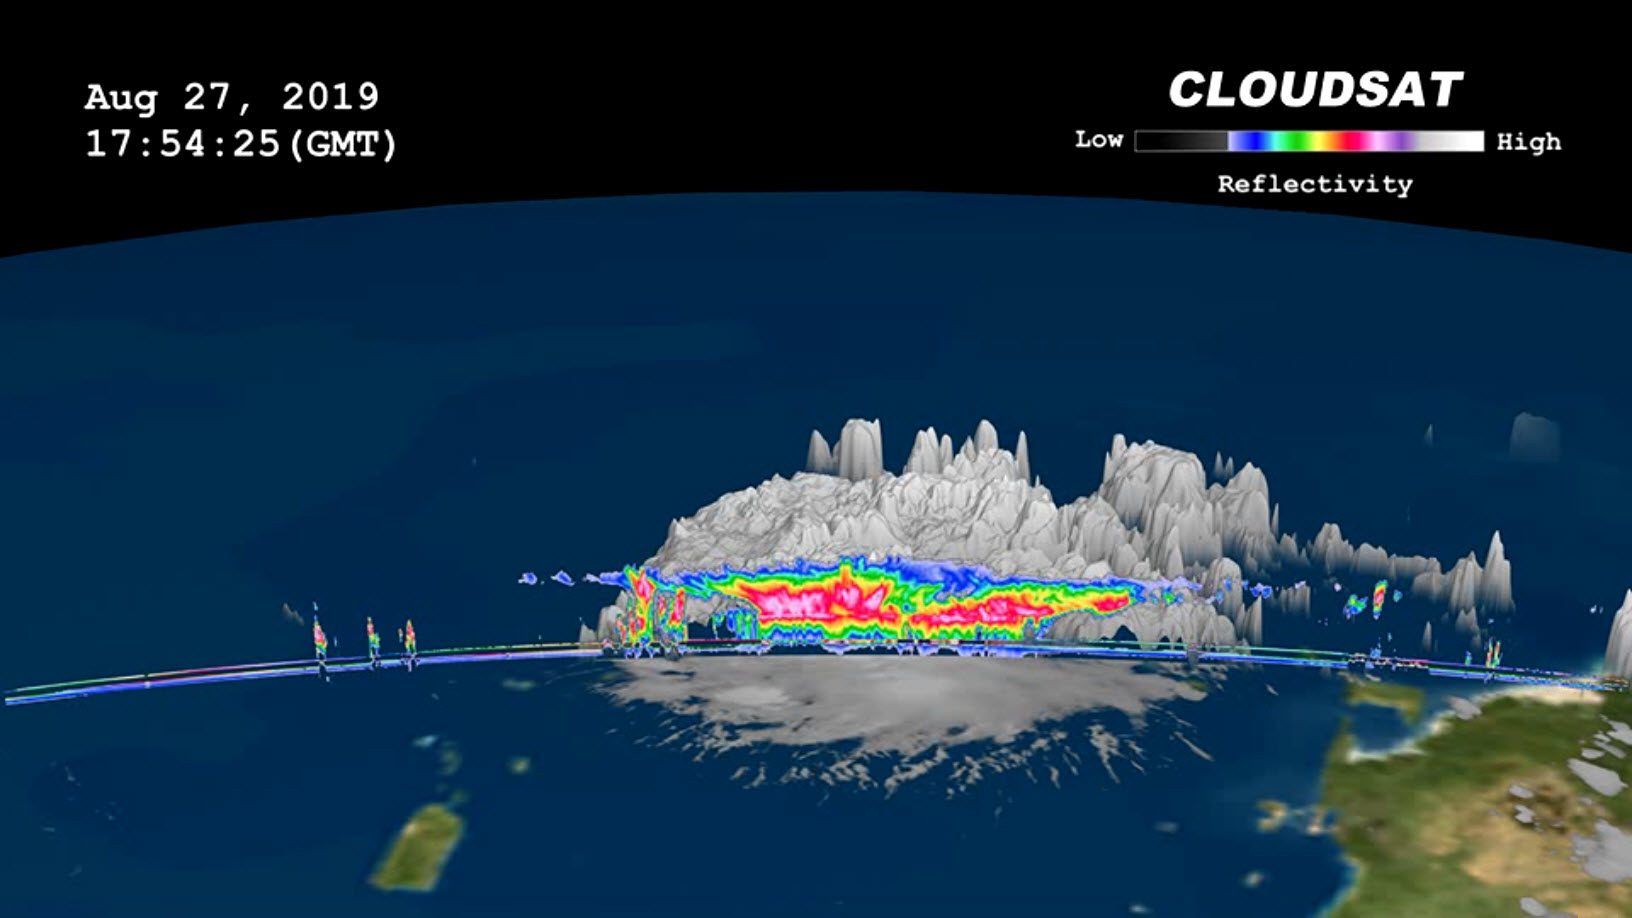

NASA’s CloudSat Images Dorian in 3D

On, Aug. 27, 2019 NASA’s CloudSat satellite passed over Dorian, still a tropical storm at the time, near Puerto Rico. CloudSat uses an advanced cloud-profiling radar that “slices” through clouds giving us the ability to see how tall they are, where the different cloud layers are, and where the heavier bands of rain are found within the storm system. The 3D animation shows Dorian when it had maximum sustained winds of 52 mph (84 kph) with some of its cloud tops extending about 9 miles (15 kilometer) into the atmosphere. The colors represent the size of water or ice droplets inside the storm — deep red and pink indicate larger droplets with areas of moderate and heavy rainfall.

CloudSat is managed by JPL. The radar instrument was developed at JPL, with hardware contributions from the Canadian Space Agency. Colorado State University provides scientific leadership and science data processing and distribution.

Credit: NASA/JPL-Caltech